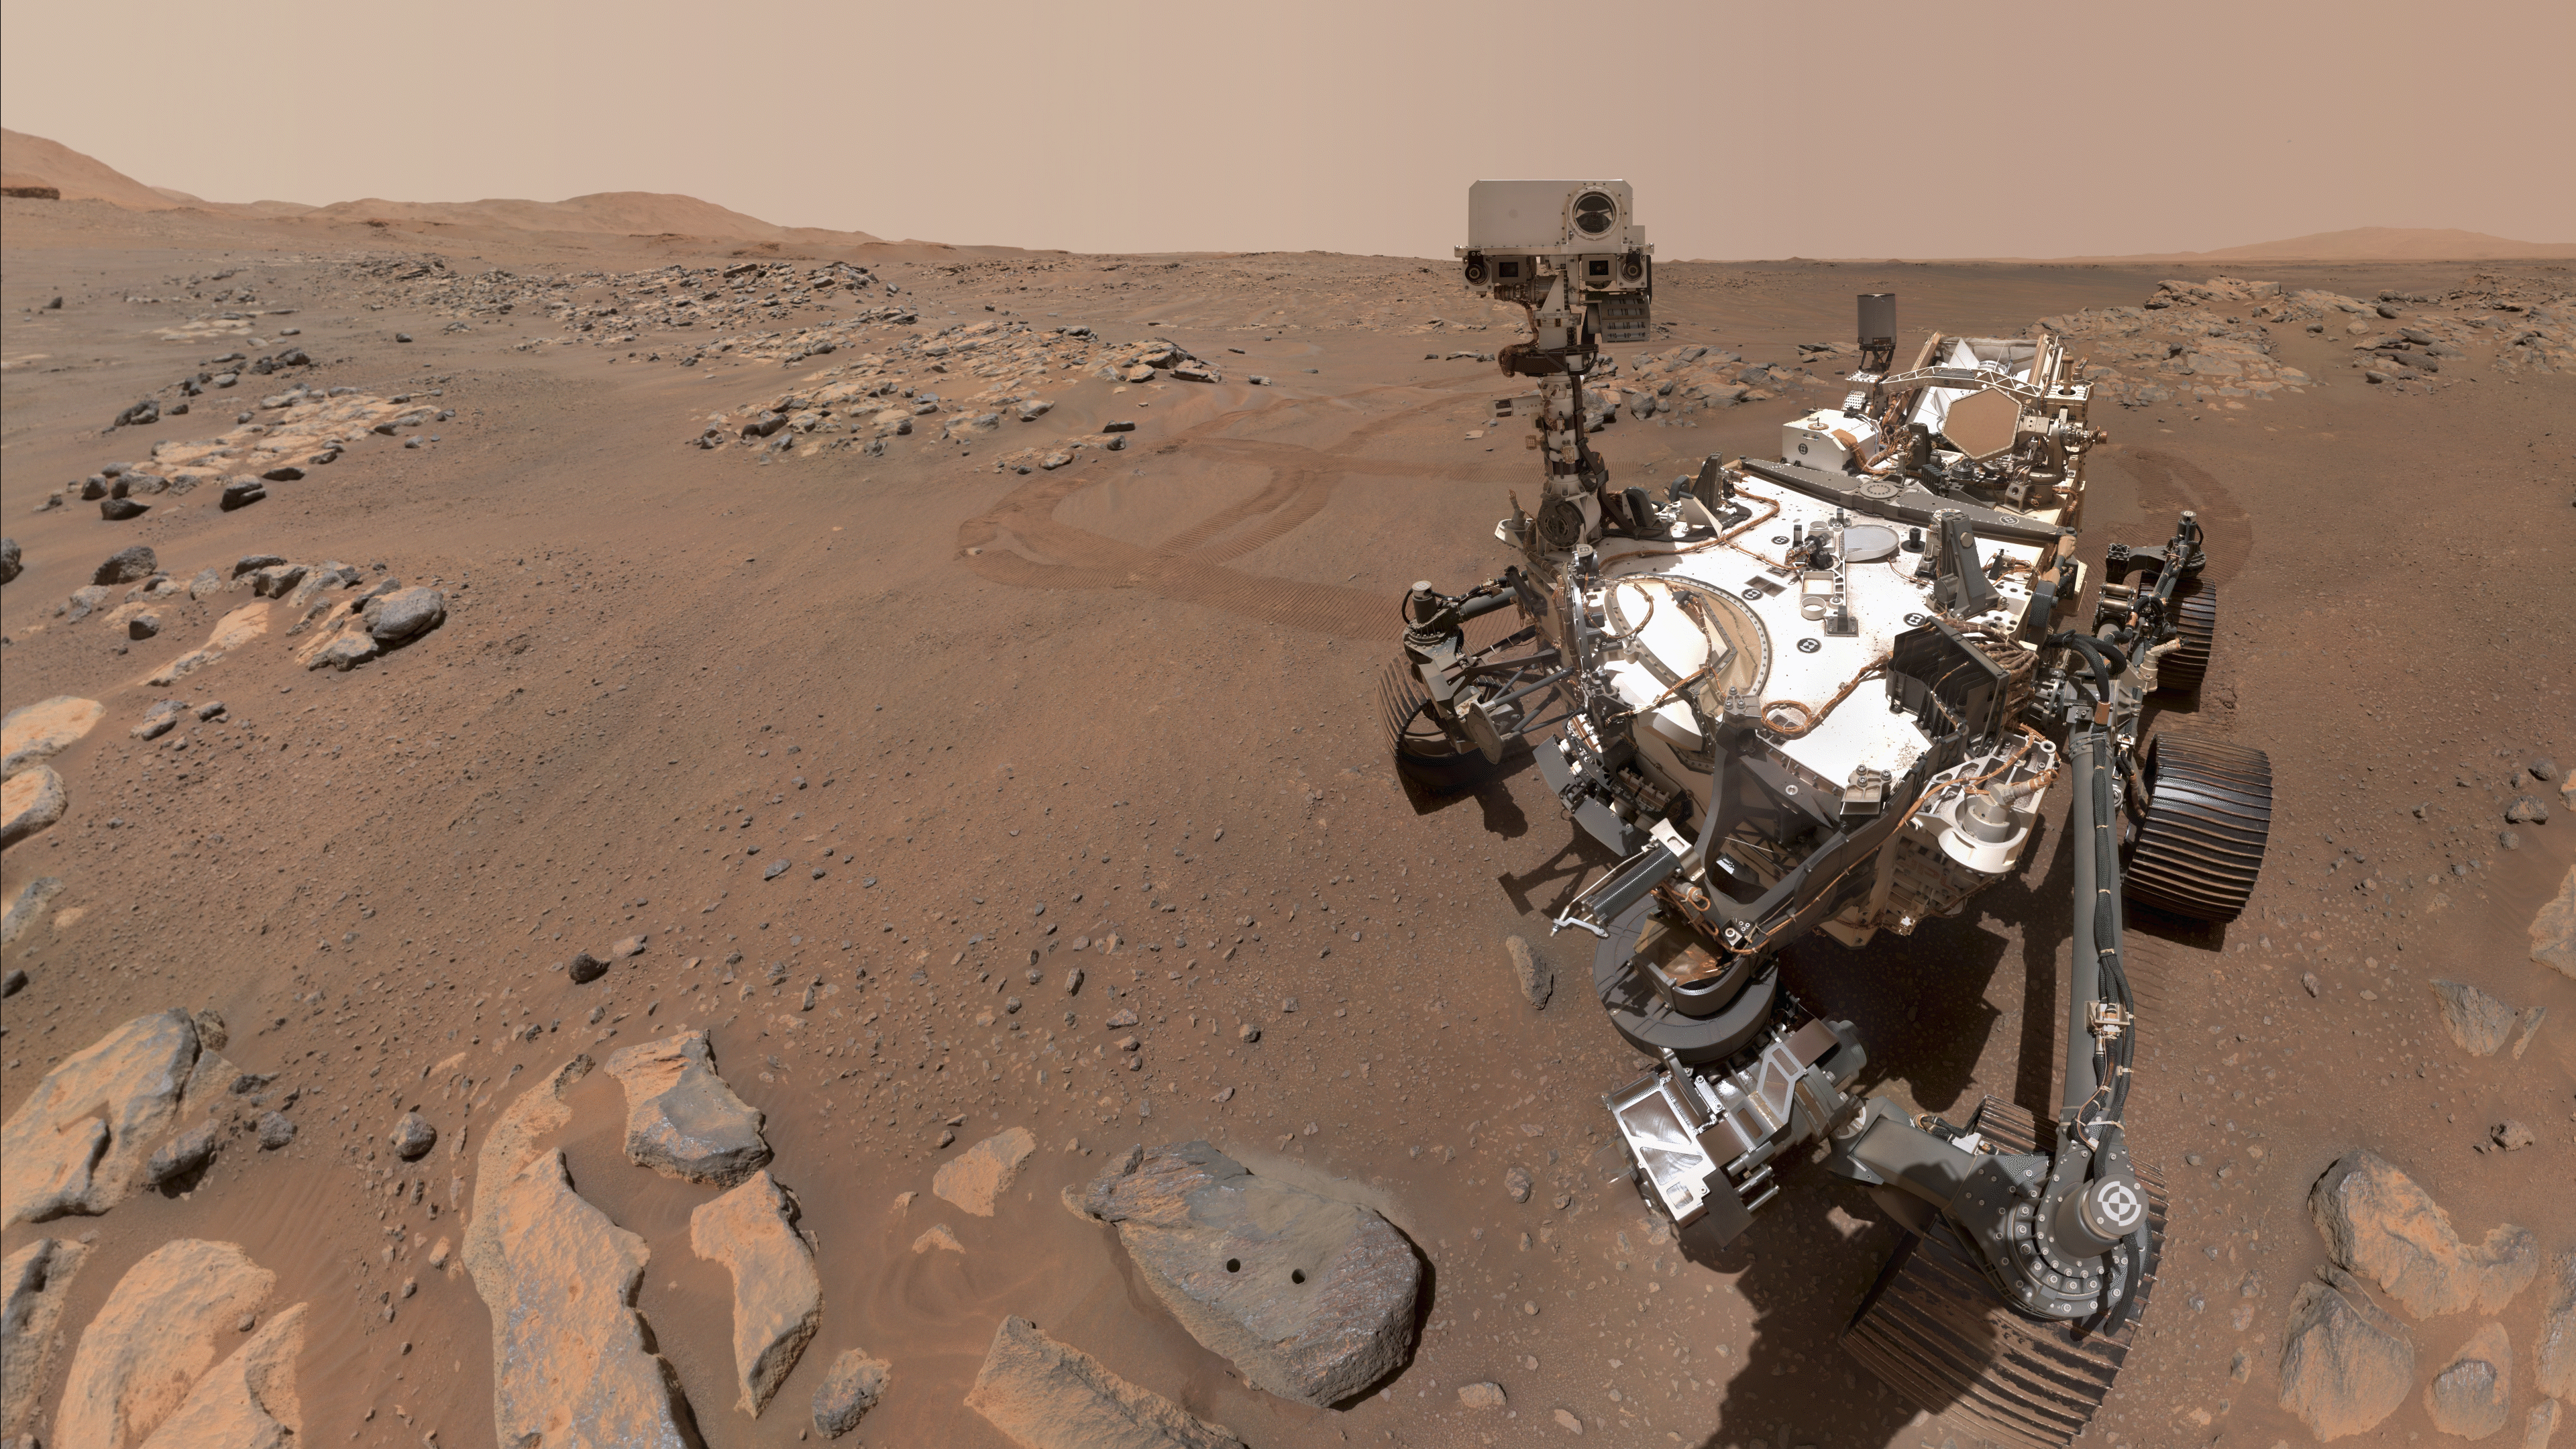

Perseverance’s Selfie at Rochette

Figure 1

Figure 2

Figure 3

NASA’s Perseverance Mars rover took this selfie over a rock nicknamed “Rochette,” on September 10, 2021, the 198th Martian day, or sol of the mission. Two holes can be seen where the rover used its robotic arm to drill rock core samples. There are two versions of the selfie: Figure 1 shows Perseverance looking at the rock holes and Figure 2 shows it looking back at the camera. Each version is made up of 57 individual images that are sent back down to Earth and stitched into the resulting selfies. Figure 3 is a cropped close-up of Figure 2.

Perseverance uses a camera called WATSON (Wide Angle Topographic Sensor for Operations and eNgineering) on the end of its seven-foot-long (two-meter-long) robotic arm to take its selfies. A detailed explanation of how it takes the selfies is available here.

NASA’s Jet Propulsion Laboratory built and manages operations of Perseverance and Ingenuity for the agency. Caltech in Pasadena, California, manages JPL for NASA. WATSON was built by Malin Space Science Systems (MSSS) in San Diego and is operated jointly by MSSS and JPL.

A key objective for Perseverance’s mission on Mars is astrobiology, including the search for signs of ancient microbial life. The rover will characterize the planet’s geology and past climate, pave the way for human exploration of the Red Planet, and be the first mission to collect and cache Martian rock and regolith (broken rock and dust).

Subsequent NASA missions, in cooperation with ESA (European Space Agency), would send spacecraft to Mars to collect these sealed samples from the surface and return them to Earth for in-depth analysis.

The Mars 2020 Perseverance mission is part of NASA’s Moon to Mars exploration approach, which includes Artemis missions to the Moon that will help prepare for human exploration of the Red Planet.

JPL, which is managed for NASA by Caltech in Pasadena, California, built and manages operations of the Perseverance rover.

Credit: NASA/JPL-Caltech/MSSS